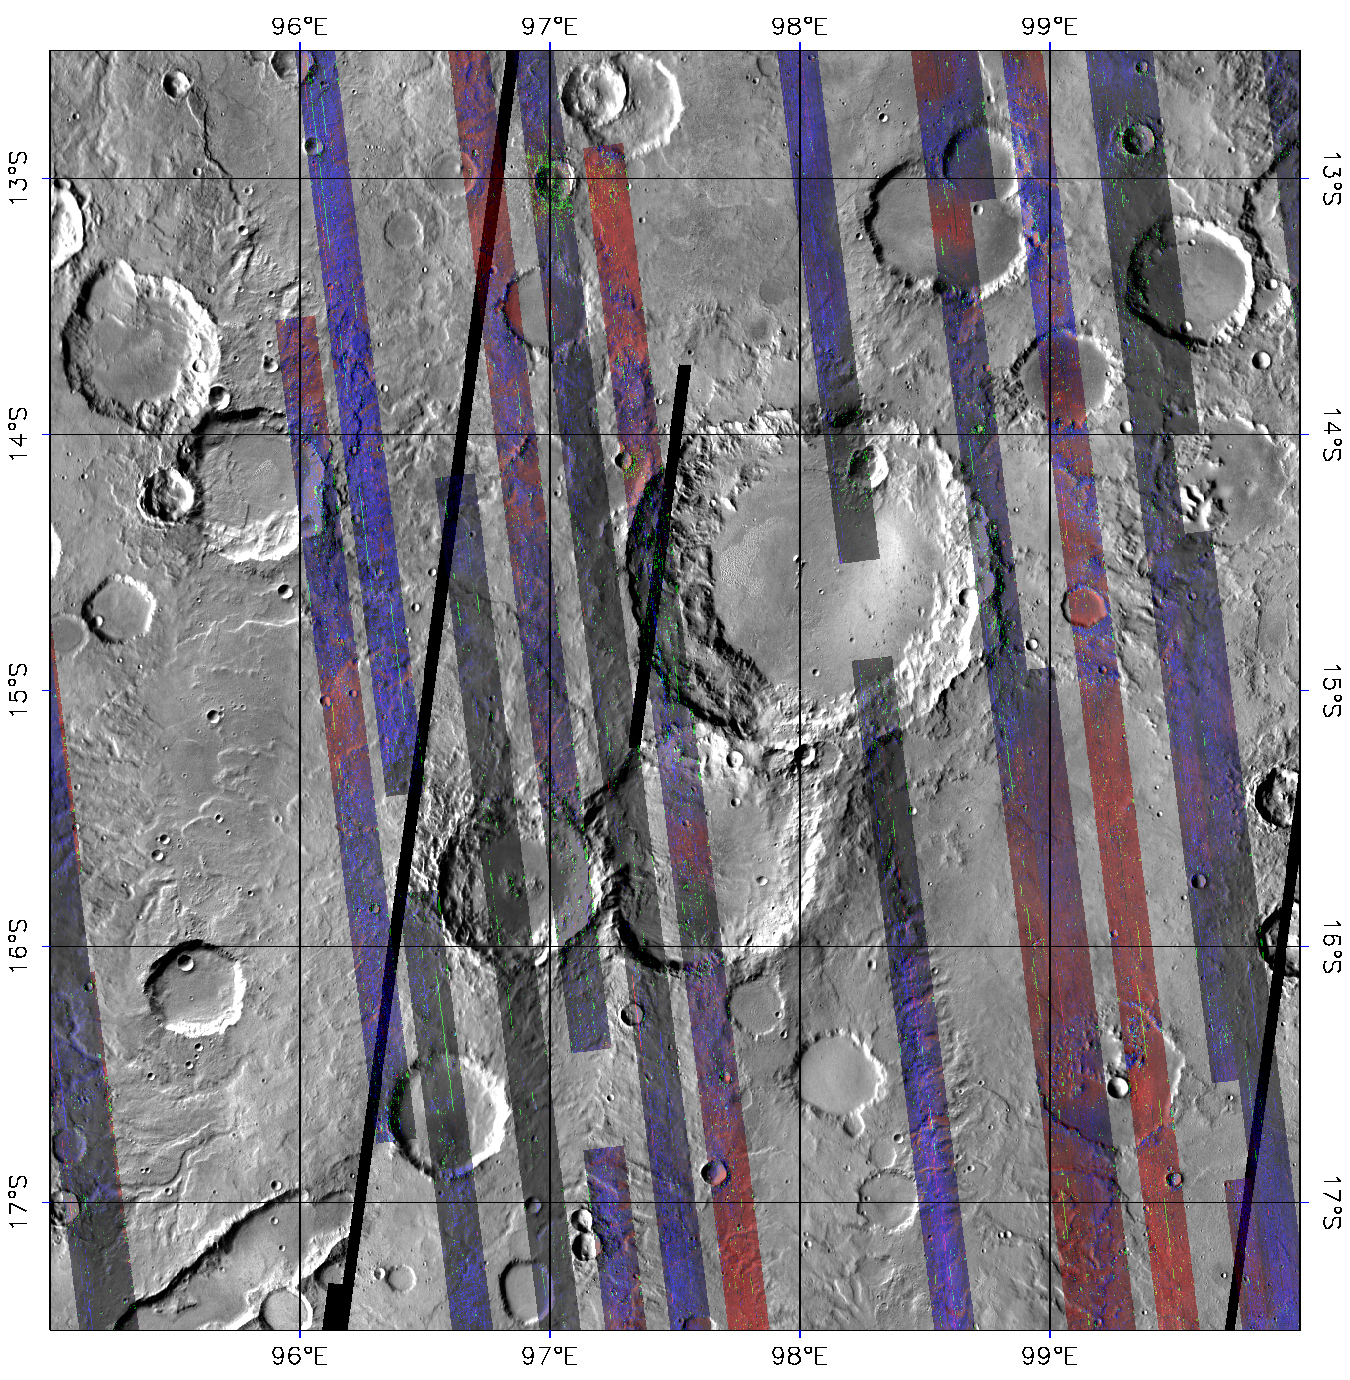

CRISM’s Global Mapping of Mars, Part 3

After a year in Mars orbit, CRISM has taken enough images to allow the team to release the first parts of a global spectral map of Mars to the Planetary Data System (PDS), NASA’s digital library of planetary data.

CRISM’s global mapping is called the “multispectral survey.” The team uses the word “survey” because a reason for gathering this data set is to search for new sites for targeted observations, high-resolution views of the surface at 18 meters per pixel in 544 colors. Another reason for the multispectral survey is to provide contextual information. Targeted observations have such a large data volume (about 200 megabytes apiece) that only about 1% of Mars can be imaged at CRISM’s highest resolution. The multispectral survey is a lower data volume type of observation that fills in the gaps between targeted observations, allowing scientists to better understand their geologic context.

The global map is built from tens of thousands of image strips each about 10 kilometers (6.2 miles) wide and thousands of kilometers long. During the multispectral survey, CRISM returns data from only 72 carefully selected wavelengths that cover absorptions indicative of the mineral groups that CRISM is looking for on Mars. Data volume is further decreased by binning image pixels inside the instrument to a scale of about 200 meters (660 feet) per pixel. The total reduction in data volume per square kilometer is a factor of 700, making the multispectral survey manageable to acquire and transmit to Earth. Once on the ground, the strips of data are mosaicked into maps. The multispectral survey is too large to show the whole planet in a single map, so the map is divided into 1,964 “tiles,” each about 300 kilometers (186 miles) across. There are three versions of each tile, processed to progressively greater levels to strip away the obscuring effects of the dusty atmosphere and to highlight mineral variations in surface materials.

This is the third and most processed version of tile 750, showing a part of Mars called Tyrrhena Terra in the ancient, heavily cratered highlands. The colored strips are CRISM multispectral survey data acquired over several months, in which each pixel began as calibrated 72-color spectrum of Mars. An experimental correction for illumination and atmospheric effects was applied to the data, to show how Mars’ surface would appear if each strip was imaged with the same illumination and without an atmosphere. Then, the spectrum for each pixel was transformed into a set of “summary parameters,” which indicate absorptions showing the presence of different minerals. Detections of the igneous, iron-bearing minerals olivine and pyroxene are shown in the red and blue image planes, respectively. Clay-like minerals called phyllosilicates, which formed when liquid water altered the igneous rocks, are shown in the green image plane. The gray areas between the strips are from an earlier mosaic of the planet taken by the Thermal Emission Imaging System (THEMIS) instrument on Mars Odyssey, and are included for context. Note that most areas imaged by CRISM contain pyroxene, and that olivine-containing rocks are concentrated on smooth deposits that fill some crater floors and the low areas between craters. Phyllosilicate-containing rocks are concentrated in and around small craters, such as the one at 13 degrees south latitude, 97 degrees east longitude. Their concentration in crater materials suggests that they were excavated when the craters formed, from a layer that was buried by the younger, less altered, olivine- and pyroxene-containing rocks.

CRISM is one of six science instruments on NASA’s Mars Reconnaissance Orbiter. Led by The Johns Hopkins University Applied Physics Laboratory, Laurel, Md., the CRISM team includes expertise from universities, government agencies and small businesses in the United States and abroad. NASA’s Jet Propulsion Laboratory, a division of the California Institute of Technology in Pasadena, manages the Mars Reconnaissance Orbiter and the Mars Science Laboratory for NASA’s Science Mission Directorate, Washington. Lockheed Martin Space Systems, Denver, built the orbiter.

Credit: NASA/JPL/JHUAPL/Applied Coherent Technology